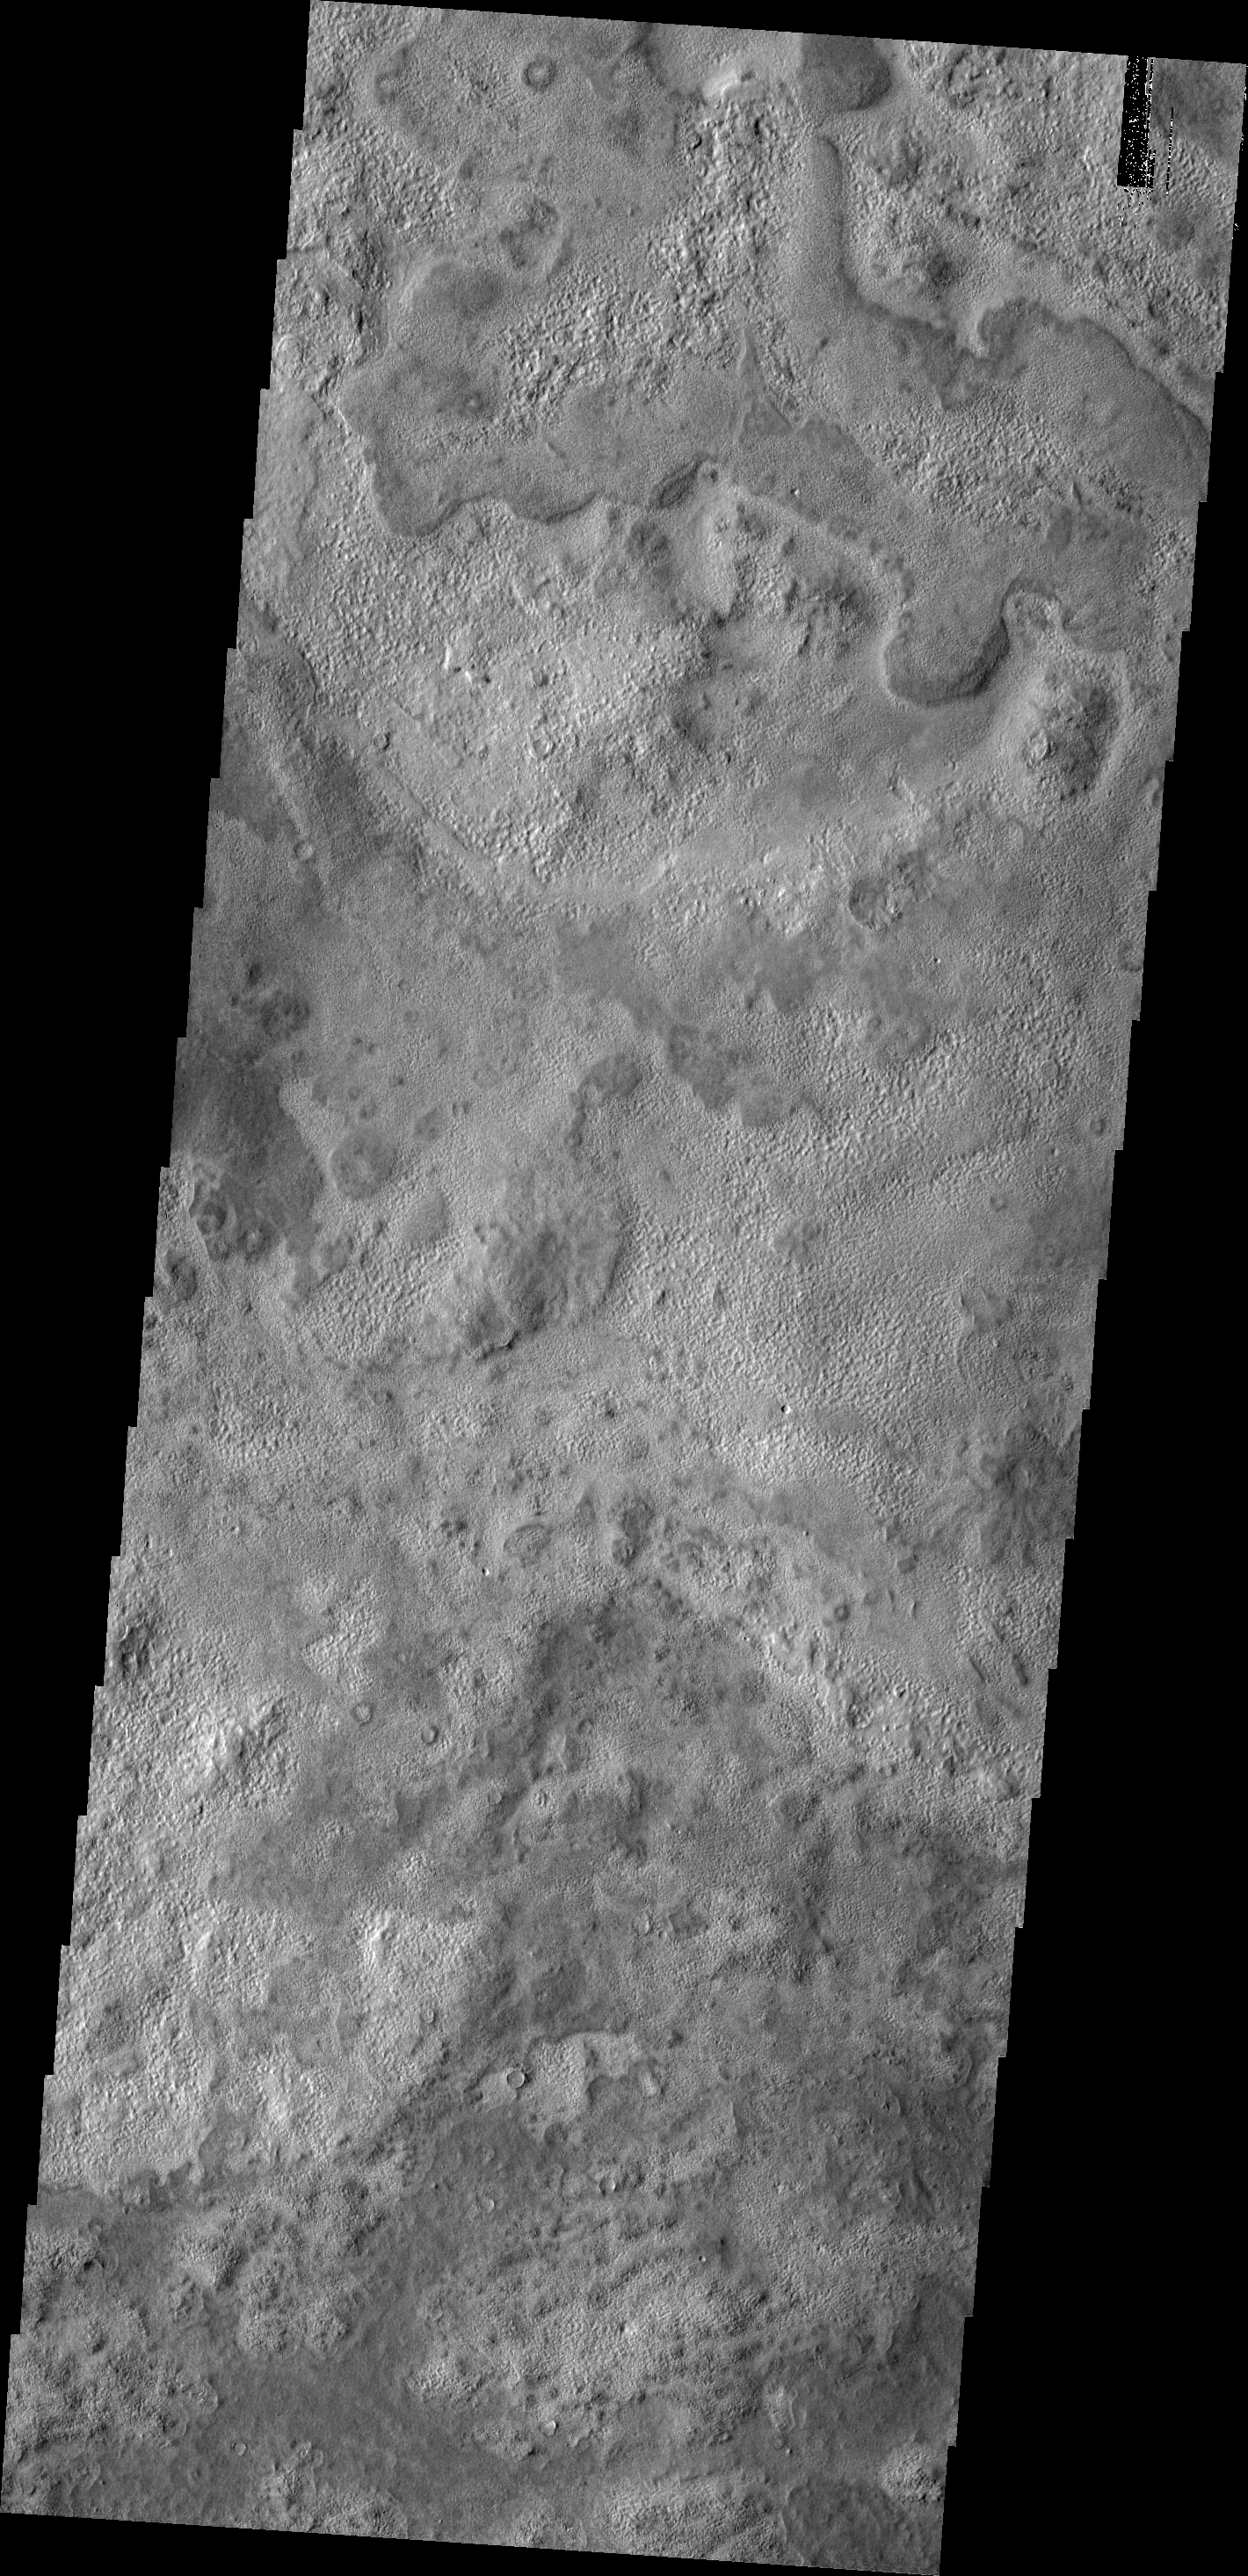

Mix of Textures

Though the northern plains of Mars have little topographic variation, the surfaces textures very greatly from one region to the next. The cause of such variation is unknown.

Image information: VIS instrument. Latitude 44.5N, Longitude 130.2E. 19 meter/pixel resolution.

Please see the THEMIS Data Citation Note for details on crediting THEMIS images.

Note: this THEMIS visual image has not been radiometrically nor geometrically calibrated for this preliminary release. An empirical correction has been performed to remove instrumental effects. A linear shift has been applied in the cross-track and down-track direction to approximate spacecraft and planetary motion. Fully calibrated and geometrically projected images will be released through the Planetary Data System in accordance with Project policies at a later time.

NASA’s Jet Propulsion Laboratory manages the 2001 Mars Odyssey mission for NASA’s Office of Space Science, Washington, D.C. The Thermal Emission Imaging System (THEMIS) was developed by Arizona State University, Tempe, in collaboration with Raytheon Santa Barbara Remote Sensing. The THEMIS investigation is led by Dr. Philip Christensen at Arizona State University. Lockheed Martin Astronautics, Denver, is the prime contractor for the Odyssey project, and developed and built the orbiter. Mission operations are conducted jointly from Lockheed Martin and from JPL, a division of the California Institute of Technology in Pasadena.

Credit: NASA/JPL/ASU